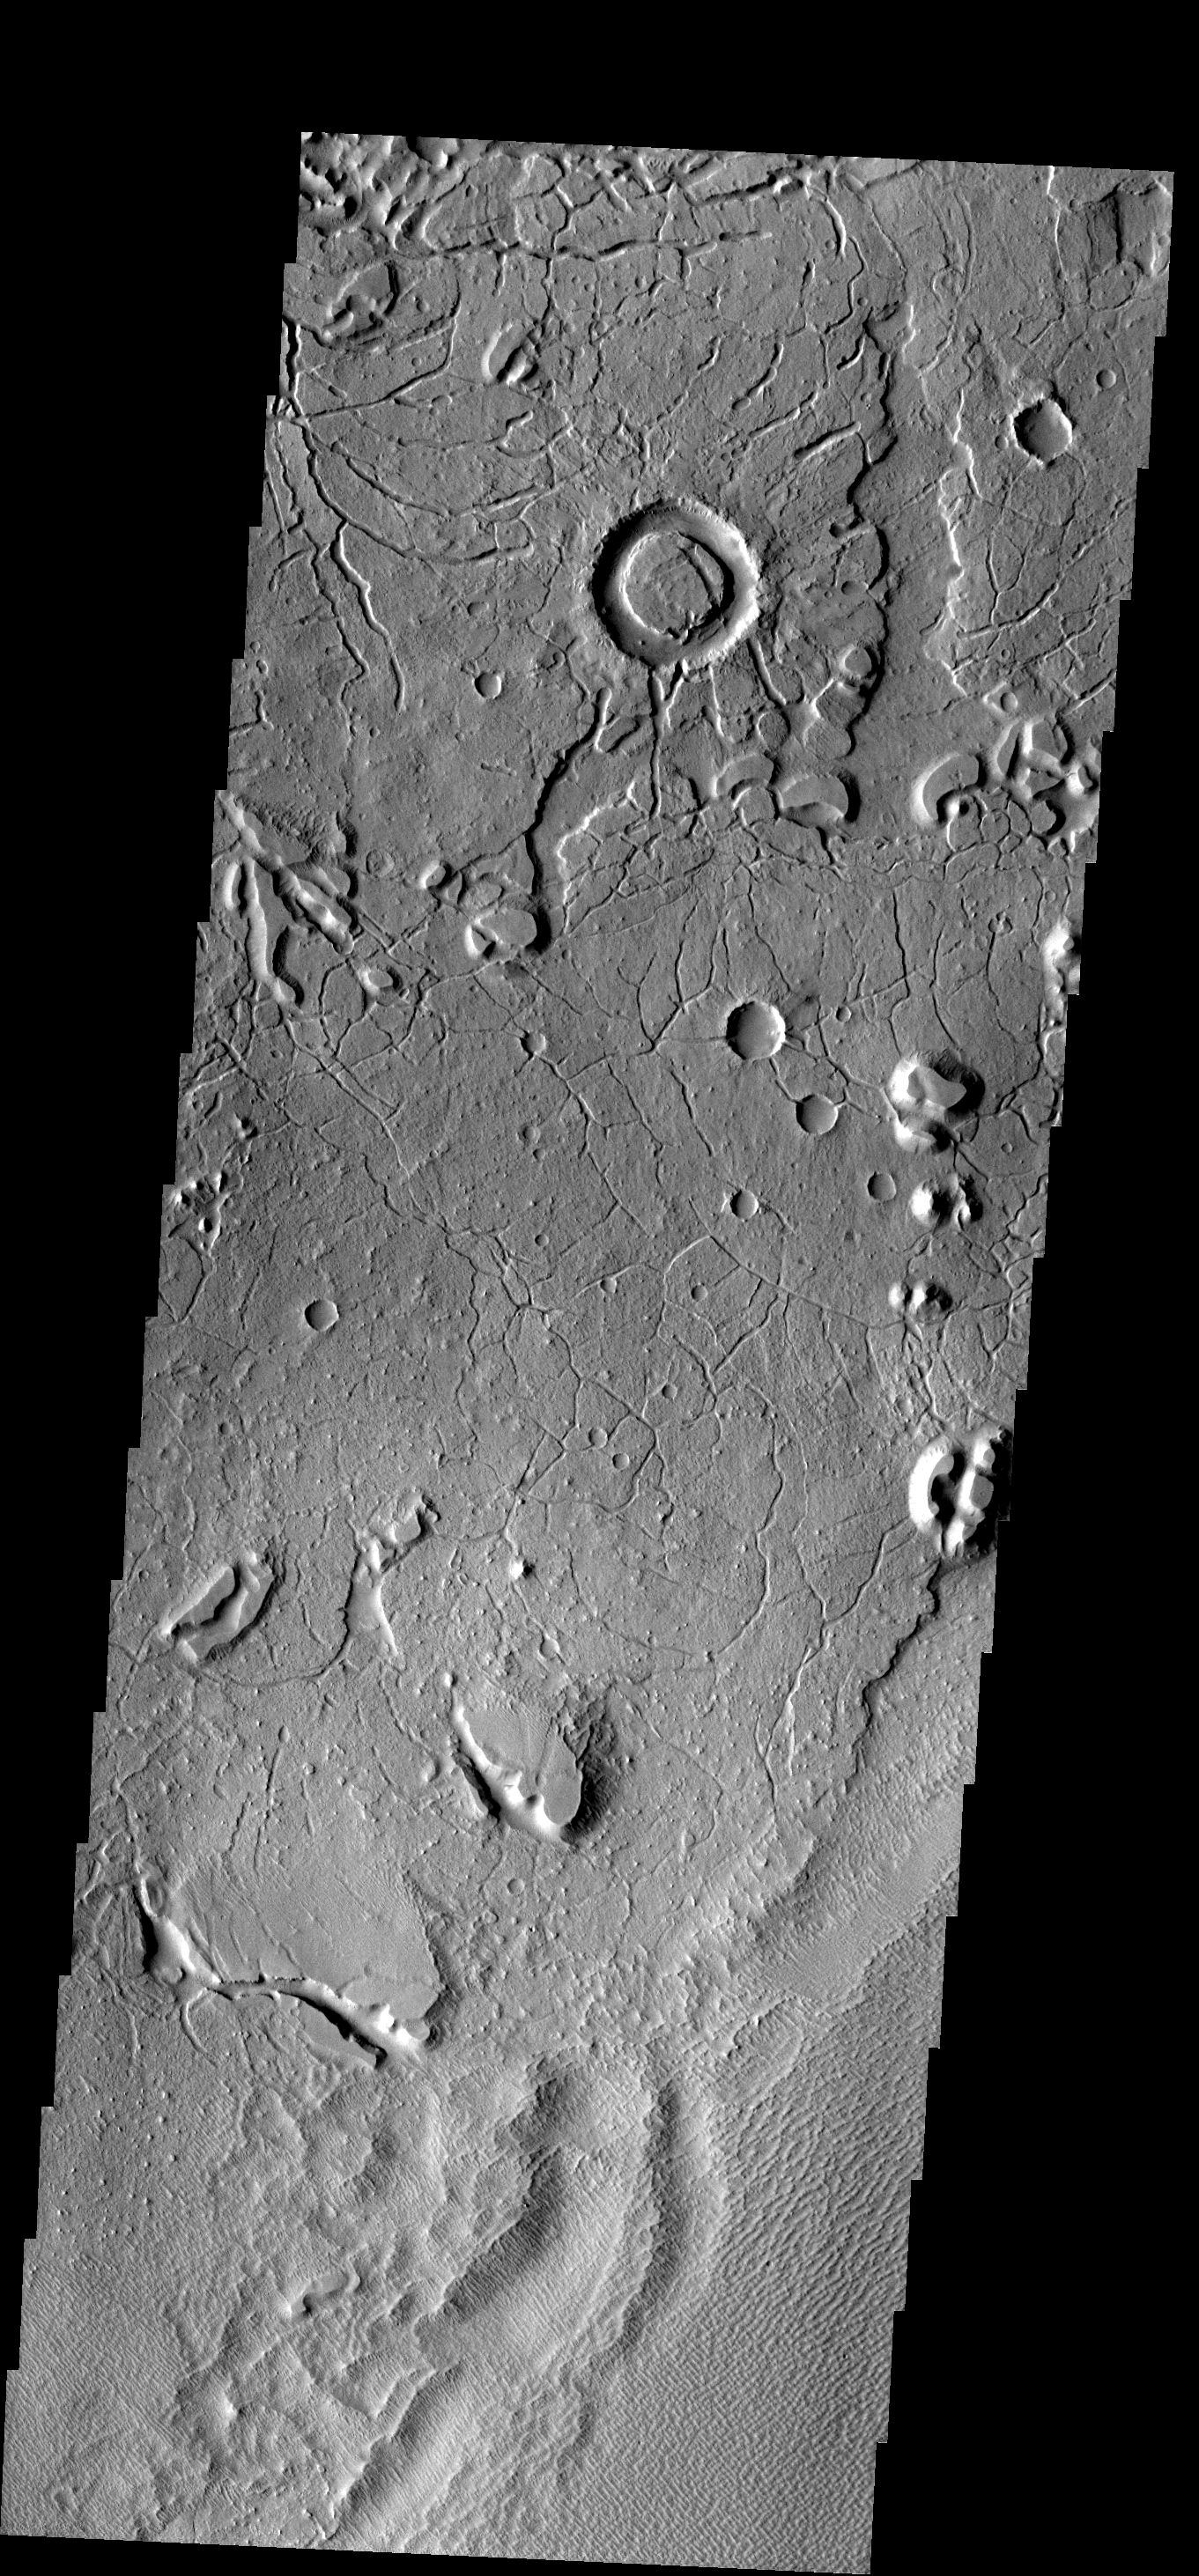

Memnonia Edge

These arcuate fractures are located on the margin between Memnonia Fossae and Elysium Planitia.

Image information: VIS instrument. Latitude 1.4N, Longitude 177.5E. 18 meter/pixel resolution.

Please see the THEMIS Data Citation Note for details on crediting THEMIS images.

Note: this THEMIS visual image has not been radiometrically nor geometrically calibrated for this preliminary release. An empirical correction has been performed to remove instrumental effects. A linear shift has been applied in the cross-track and down-track direction to approximate spacecraft and planetary motion. Fully calibrated and geometrically projected images will be released through the Planetary Data System in accordance with Project policies at a later time.

NASA’s Jet Propulsion Laboratory manages the 2001 Mars Odyssey mission for NASA’s Office of Space Science, Washington, D.C. The Thermal Emission Imaging System (THEMIS) was developed by Arizona State University, Tempe, in collaboration with Raytheon Santa Barbara Remote Sensing. The THEMIS investigation is led by Dr. Philip Christensen at Arizona State University. Lockheed Martin Astronautics, Denver, is the prime contractor for the Odyssey project, and developed and built the orbiter. Mission operations are conducted jointly from Lockheed Martin and from JPL, a division of the California Institute of Technology in Pasadena.

Credit: NASA/JPL/ASU